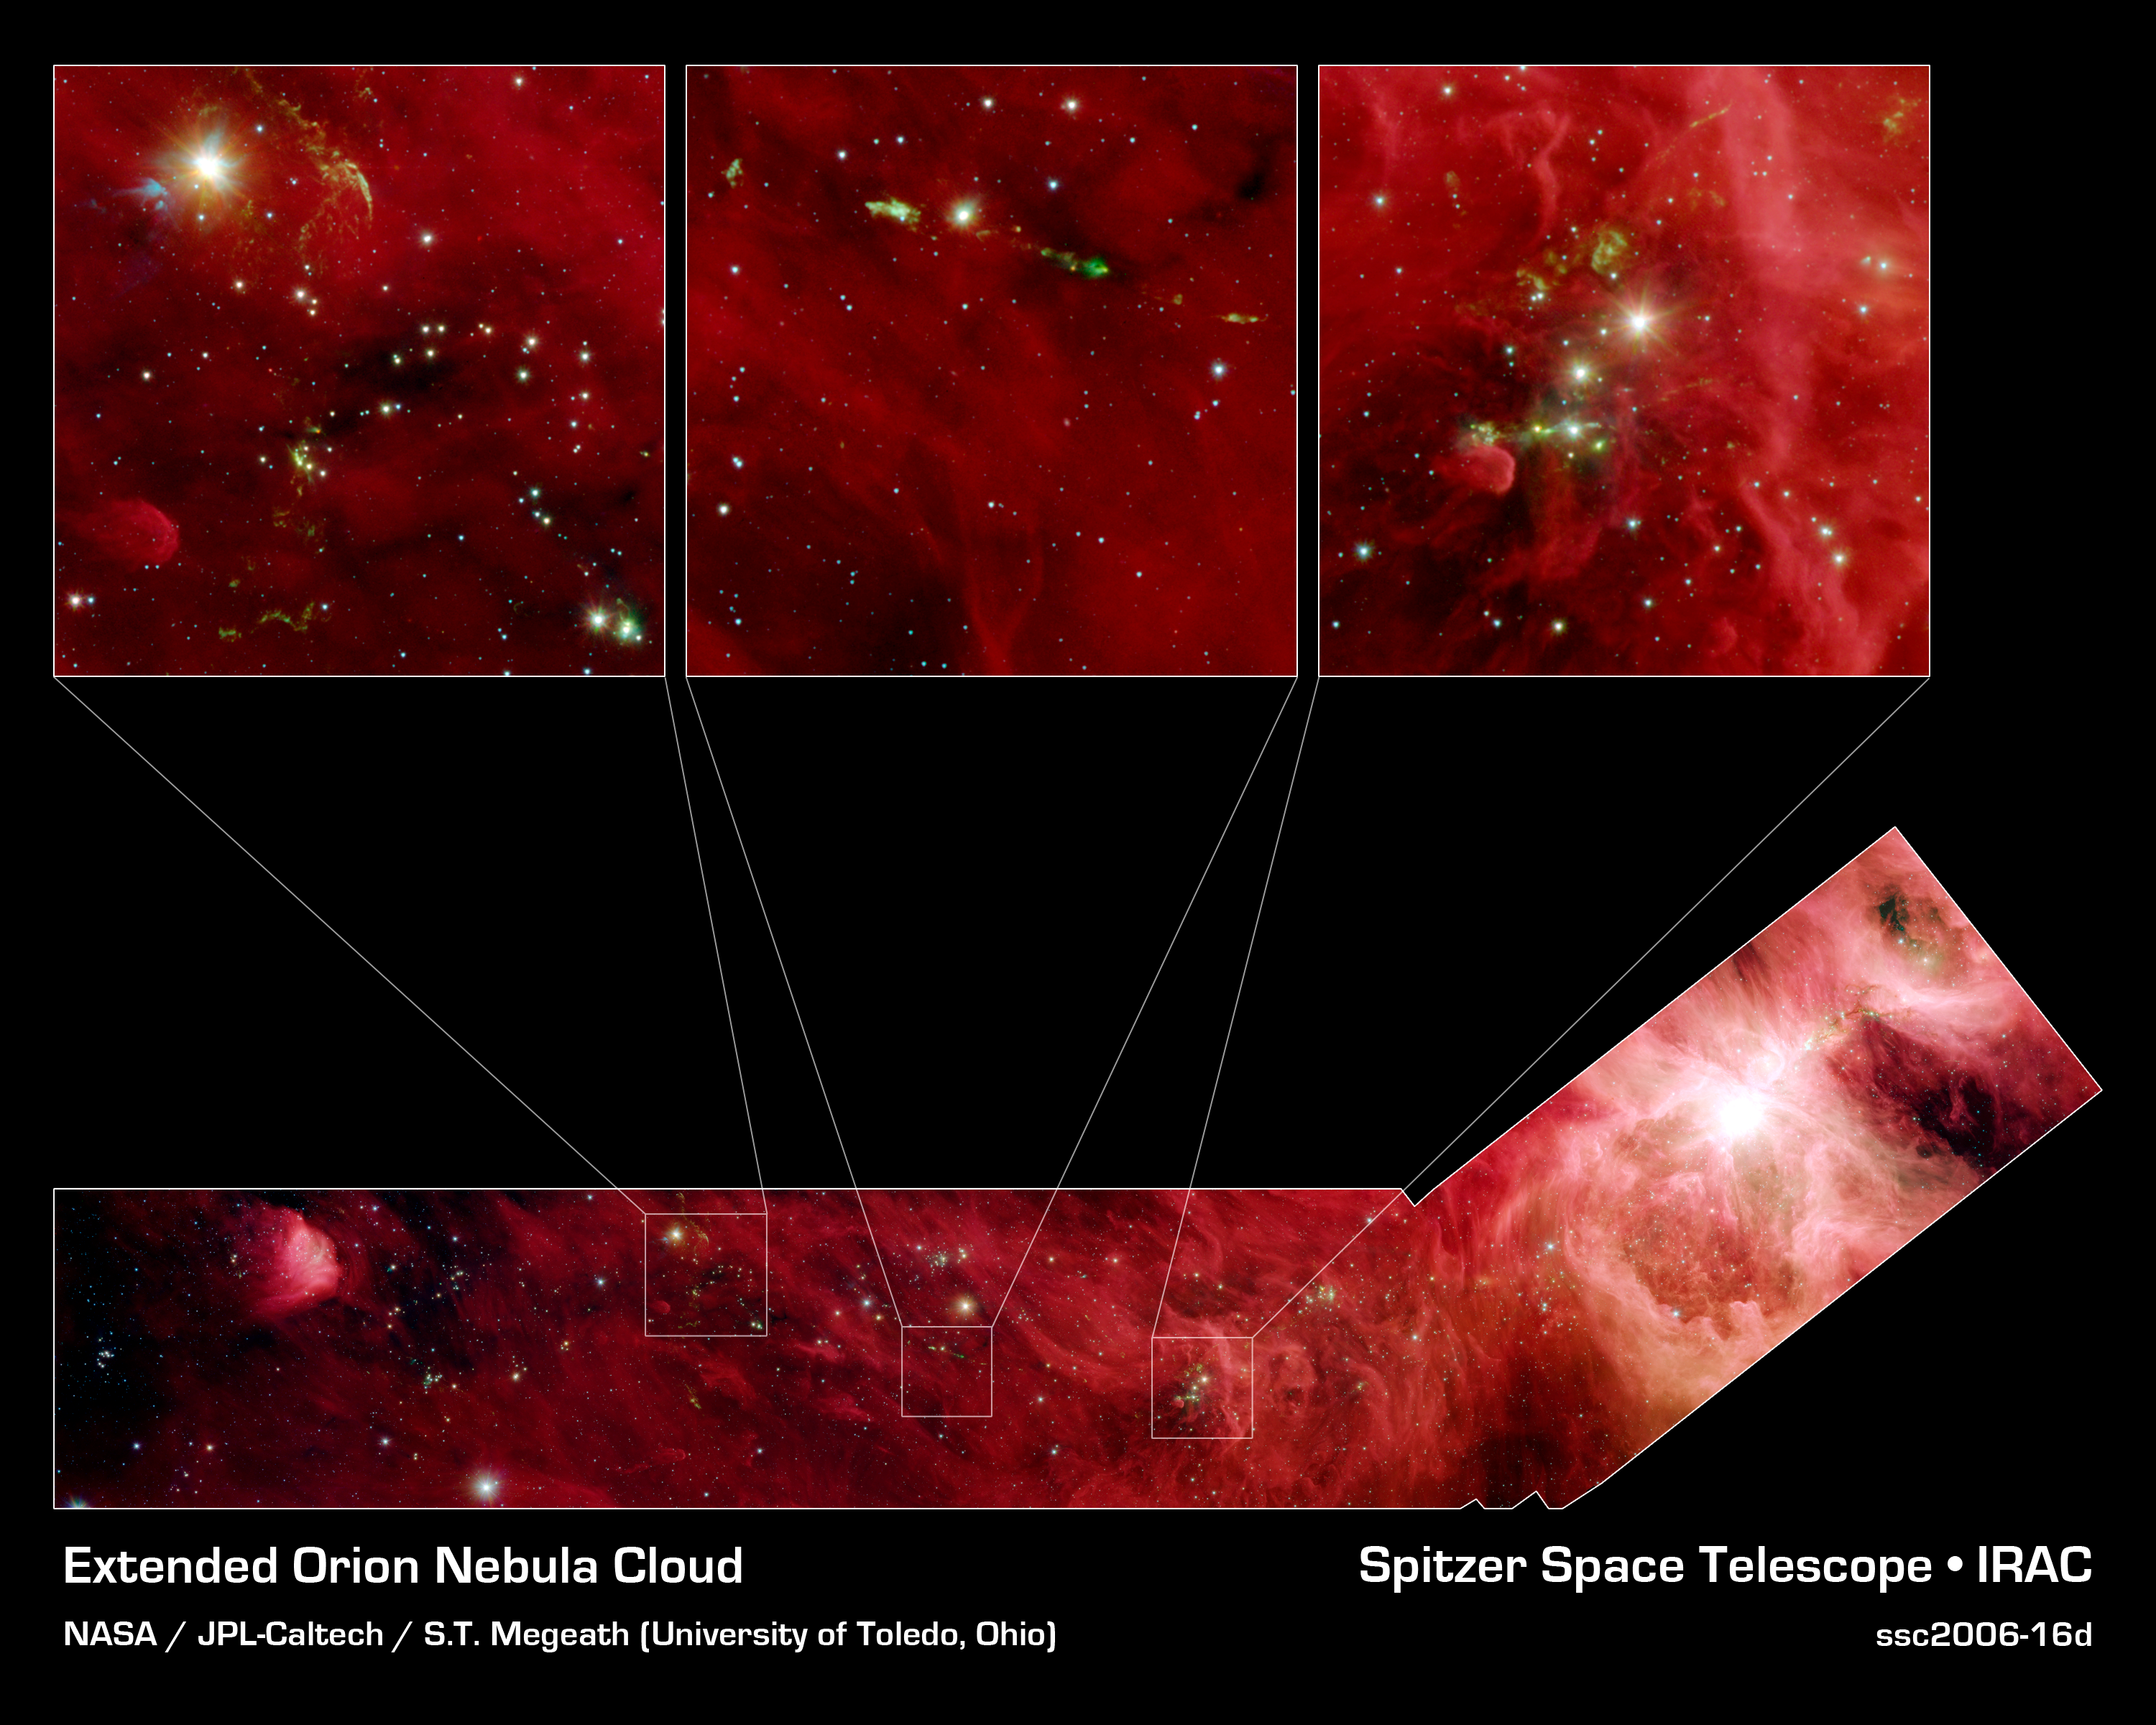

A Slice of Orion

This image composite shows a part of the Orion constellation surveyed by NASA's Spitzer Space Telescope. The shape of the main image was designed by astronomers to roughly follow the shape of Orion cloud A, an enormous star-making factory containing about 1,800 young stars. This giant cloud includes the famous Orion nebula (bright circular area in "blade" part of hockey stick-shaped box at the bottom), which is visible to the naked eye on a clear, dark night as a fuzzy star in the hunter constellation's sword.

The region that makes up the shaft part of the hockey stick box stretches 70 light-years beyond the Orion nebula. This particular area does not contain massive young stars like those of the Orion nebula, but is filled with 800 stars about the same mass as the sun. These sun-like stars don't live in big "cities," or clusters, of stars like the one in the Orion nebula; instead, they can be found in small clusters (right inset), or in relative isolation (middle inset).

In the right inset, developing stars are illuminating the dusty cloud, creating small wisps that appear greenish. The stars also power speedy jets of gas (also green), which glow as the jets ram into the cloudy material.

Since infrared light can penetrate through dust, we see not only stars within the cloud, but thousands of stars many light-years behind it, which just happen to be in the picture like unwanted bystanders. Astronomers carefully separate the young stars in the Orion cloud complex from the bystanders by looking for their telltale infrared glow.

The infrared image shows light captured by Spitzer's infrared array camera. Light with wavelengths of 8 and 5.8 microns (red and orange) comes mainly from dust that has been heated by starlight. Light of 4.5 microns (green) shows hot gas and dust; and light of 3.6 microns (blue) is from starlight.

Credit: NASA/JPL-Caltech/T. Megeath (University of Toledo, Ohio)